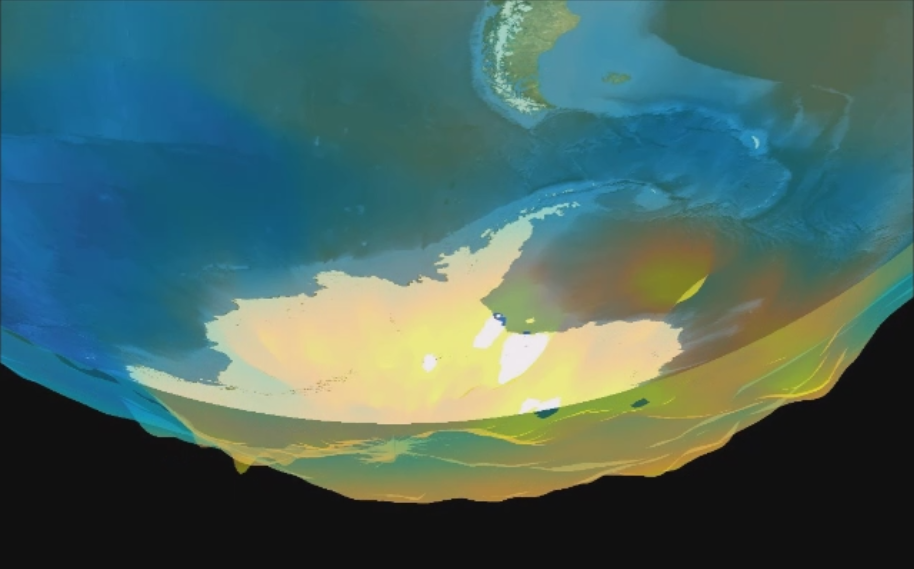

Ozone Hole Formation Over South Pole Observed by NASA’s AIRS

Visualization of the formation and evolution of the Antarctic Vortex (ozone hole) over the South Pole from Sept. 1 to Dec. 4, 2014, created using data from the Atmospheric Infrared Sounder (AIRS) instrument on NASA’s Aqua spacecraft. The Antarctic Vortex forms early in polar winter and is relatively isolated from the air in the southern mid-latitudes. The extreme cold of the vortex allows microscopic-sized ice particles to form in the stratosphere. Chemical reactions occur on the surfaces of these cloud particles (known as Polar Stratospheric Clouds or PSCs) in a way that transforms stable “inactive” chlorine reservoirs into “active” chlorine molecules, after sunlight returns to the polar regions in late winter and early spring.

Ozone is then rapidly destroyed in a catalytic fashion – that is, by chemical cycles that regenerate active chlorine (with bromine compounds also involved) many times around. Ozone only returns to normal values after the vortex is broken up and mid-latitude air is able to enter the sky over Antarctica – replenishing ozone and converting the active chlorine back to an inactive form.

Visualization Approach
This visualization is a plot of an isosurface of ozone volume mixing ratio at 5 x 10^-7 parts per million. The isosurface becomes transparent above 18 kilometers. The altitude is scaled by 100 and offset by 10 kilometers. The altitude scale assumes a standard pressure-to-altitude conversion and is not a critical factor–but it allows the isosurface to be plotted on the globe. Frames in the visualization movie alternate between ascending and descending satellite orbits, with a 12-hour period between ascending and descending. Data gaps have been filled and the data are smoothed on a 3×3 grid and oversampled from 1×1 degree to 0.25 x 0.25 degree.

About AIRS
The Atmospheric Infrared Sounder, AIRS, in conjunction with the Advanced Microwave Sounding Unit, AMSU, senses emitted infrared and microwave radiation from Earth to provide a three-dimensional look at Earth’s weather and climate. Working in tandem, the two instruments make simultaneous observations all the way down to Earth’s surface, even in the presence of heavy clouds. With more than 2,000 channels sensing different regions of the atmosphere, the system creates a global, three-dimensional map of atmospheric temperature and humidity, cloud amounts and heights, greenhouse gas concentrations, and many other atmospheric phenomena. Launched into Earth orbit in 2002, the AIRS and AMSU instruments fly onboard NASA’s Aqua spacecraft and are managed by NASA’s Jet Propulsion Laboratory in Pasadena, California, under contract to NASA. JPL is a division of the California Institute of Technology in Pasadena.

Credit: NASA/JPL-Caltech